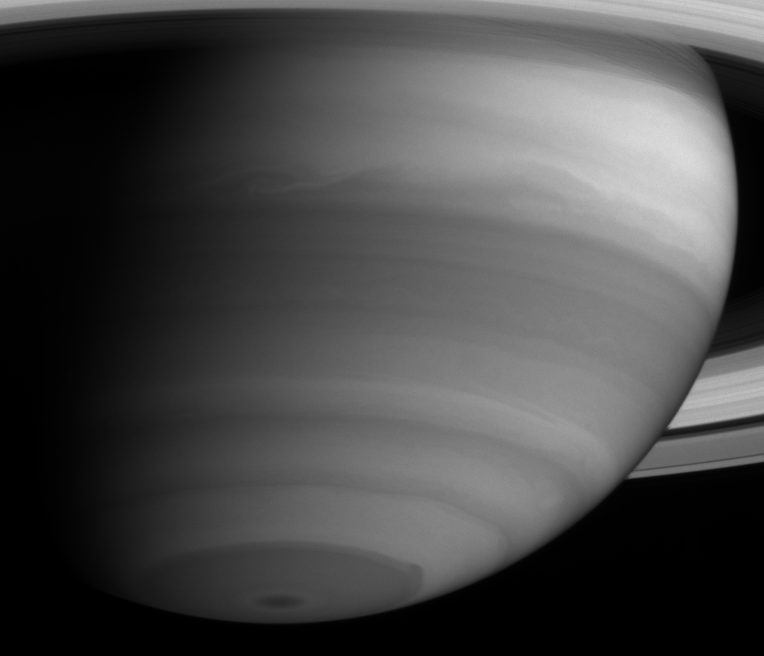

Atmospheric Detail in Infrared

Cassini captured intriguing cloud structures on Saturn as it neared its rendezvous with the gas giant. Notable is the irregularity in the eastern edge of the dark southern polar collar. The image was taken with the Cassini spacecraft narrow angle camera on May 21, 2004, from a distance of 22 million kilometers (13.7 million miles) from Saturn through a filter sensitive to absorption and scattering of sunlight in the near infrared by methane gas (centered at 727 nanometers). The image scale is 131 kilometers (81 miles) per pixel. No contrast enhancement has been performed on this image.

The Cassini-Huygens mission is a cooperative project of NASA, the European Space Agency and the Italian Space Agency. The Jet Propulsion Laboratory, a division of the California Institute of Technology in Pasadena, manages the Cassini-Huygens mission for NASA’s Office of Space Science, Washington, D.C. The Cassini orbiter and its two onboard cameras were designed, developed and assembled at JPL. The imaging team is based at the Space Science Institute, Boulder, Colo.

Credit: NASA/JPL/Space Science Institute